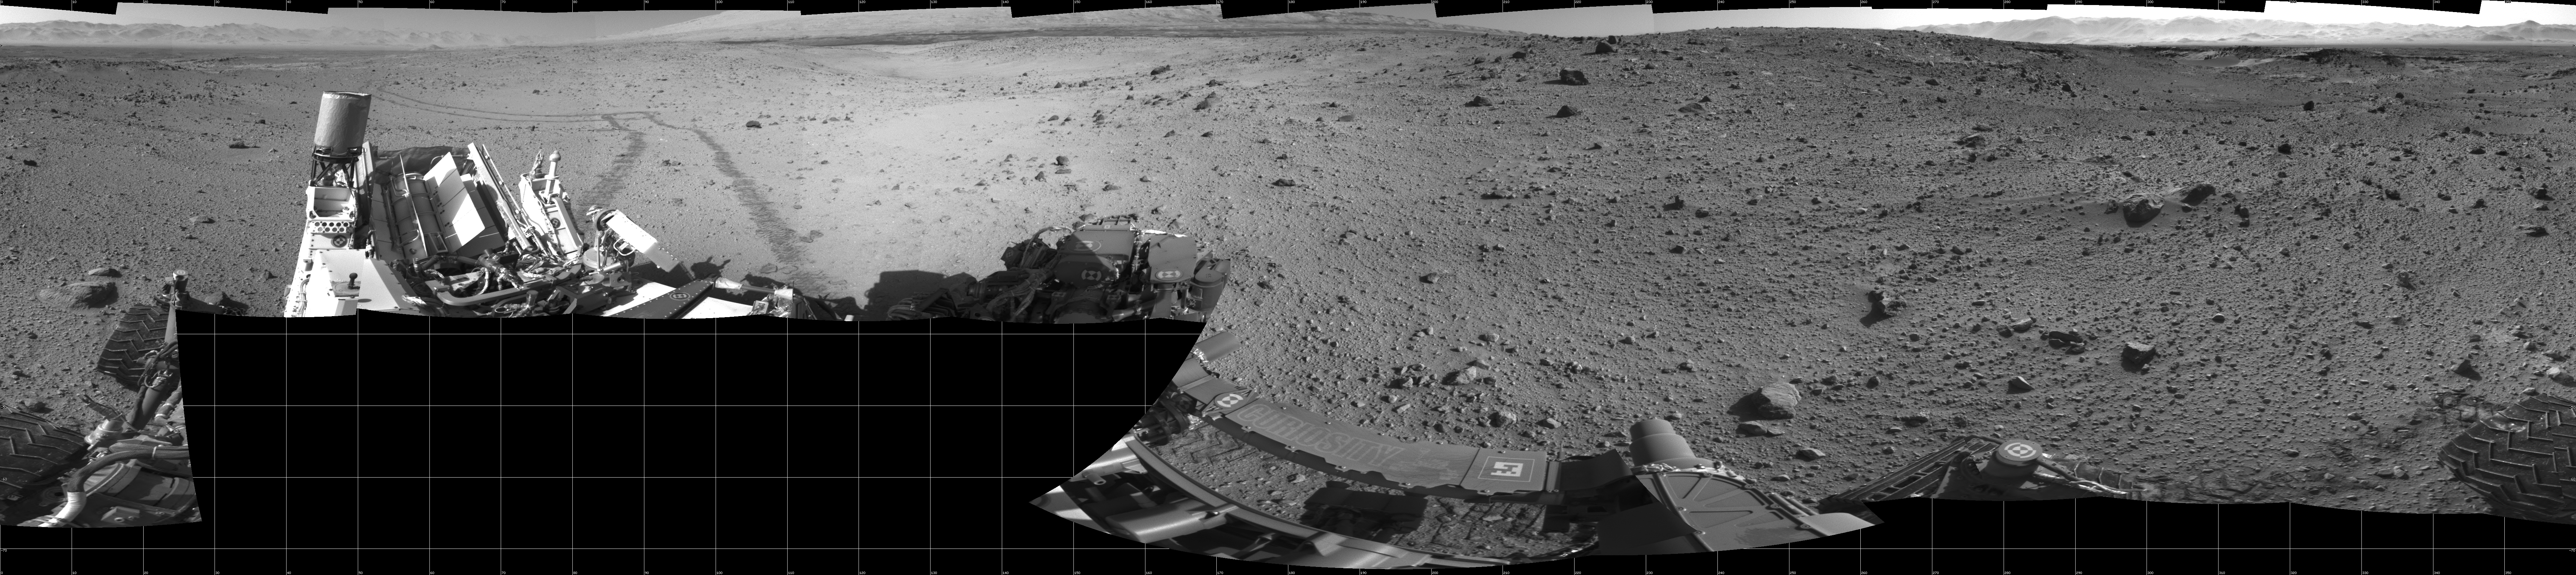

Full-Circle Vista During Curiosity’s Approach to ‘Dingo Gap’

This mosaic of images from the Navigation Camera (Navcam) on NASA’s Mars rover Curiosity shows the terrain surrounding the rover’s position on the 524th Martian day, or sol, of the mission (Jan. 26, 2014). The images were taken right after Curiosity completed a drive of about 79 feet (24 meters).

The view covers a full 360 degrees, centered toward the south, with north at both the left and right ends. The far horizon on the right is the rim of Gale Crater. Just below the darker, nearer horizon is a sand dune at a location called “Dingo Gap.” The mosaic is presented as a cylindrical projection.

NASA’s Jet Propulsion Laboratory, a division of the California Institute of Technology, Pasadena, manages the Mars Science Laboratory Project for NASA’s Science Mission Directorate, Washington. JPL designed and built the project’s Curiosity rover.

Credit: NASA/JPL-Caltech